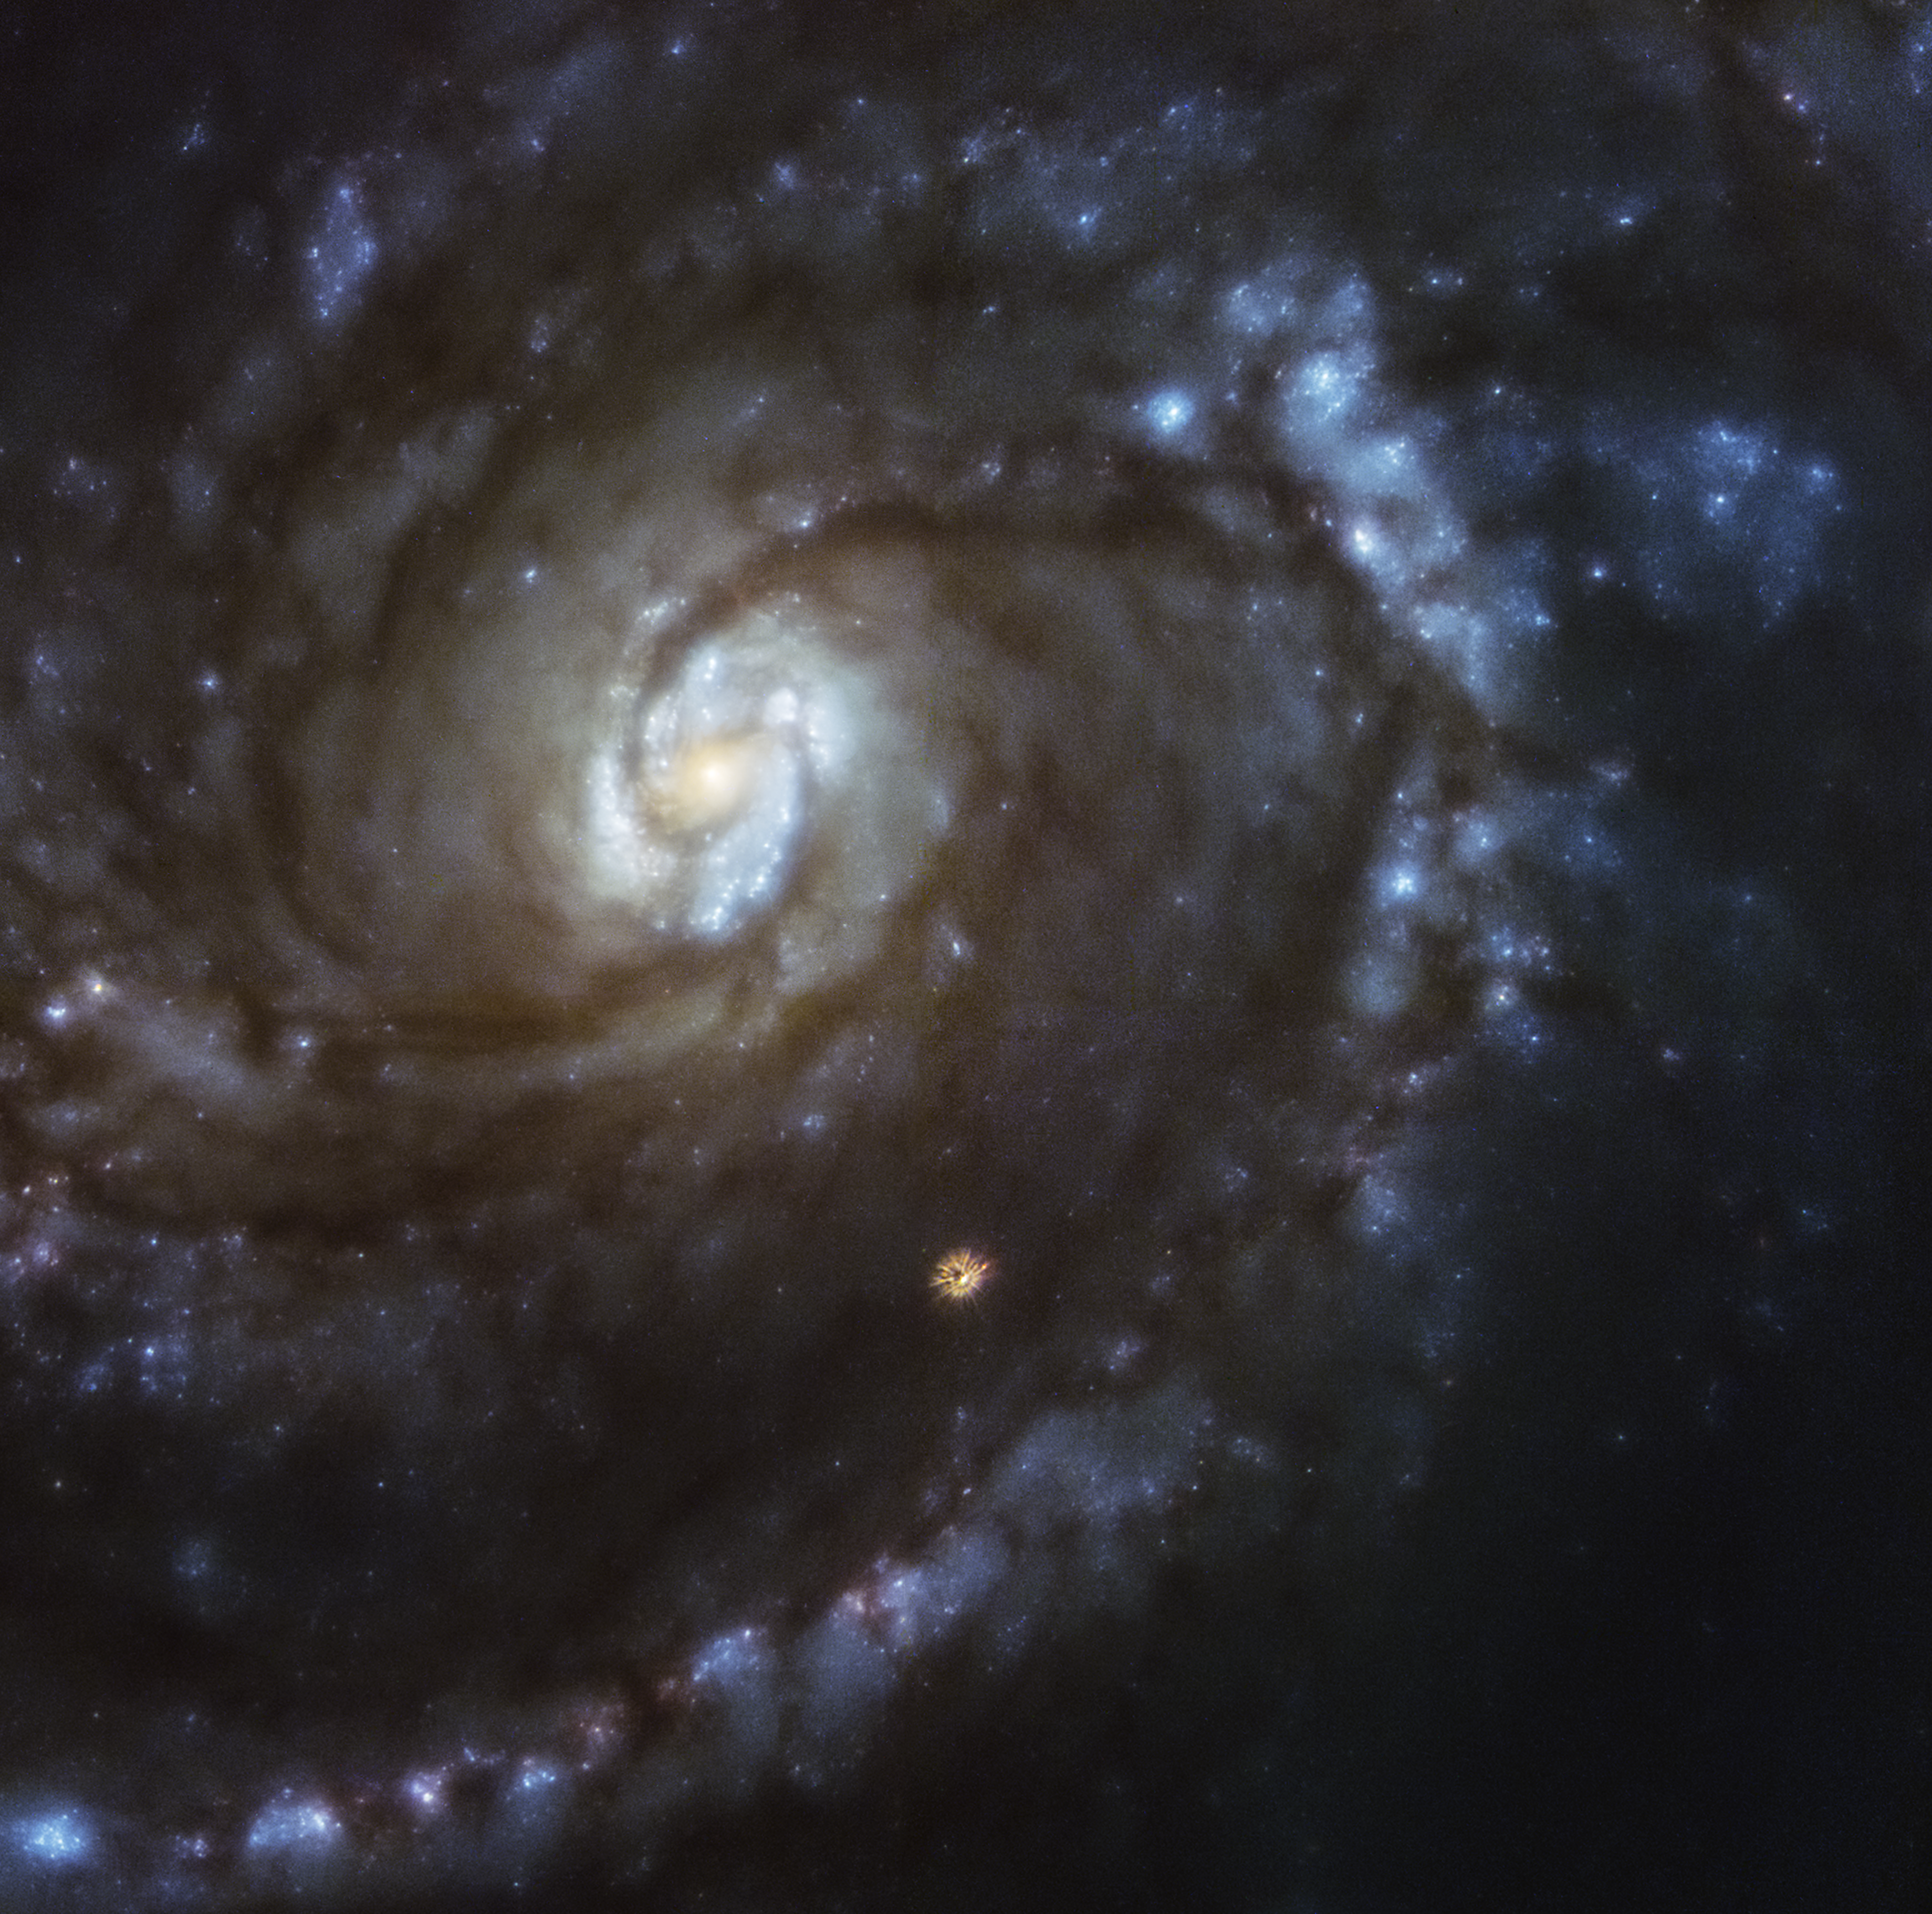

M100 WFPC1

This is an image of spiral galaxy M100 taken in 1993 with Hubble's Wide Field/Planetary Camera 1, which was part of an original suite of instruments launched aboard Hubble in 1990. Because of a manufacturing flaw in the primary mirror, which created an optical effect called spherical aberration, the galaxy appears blurred because it cannot be brought into a single focus. In particular, the orange foreground star below image center has tentacle-like image artifacts that are clear evidence of spherical aberration, where the starlight is not concentrated into a single point.

Credit: NASA, ESA, and Judy Schmidt